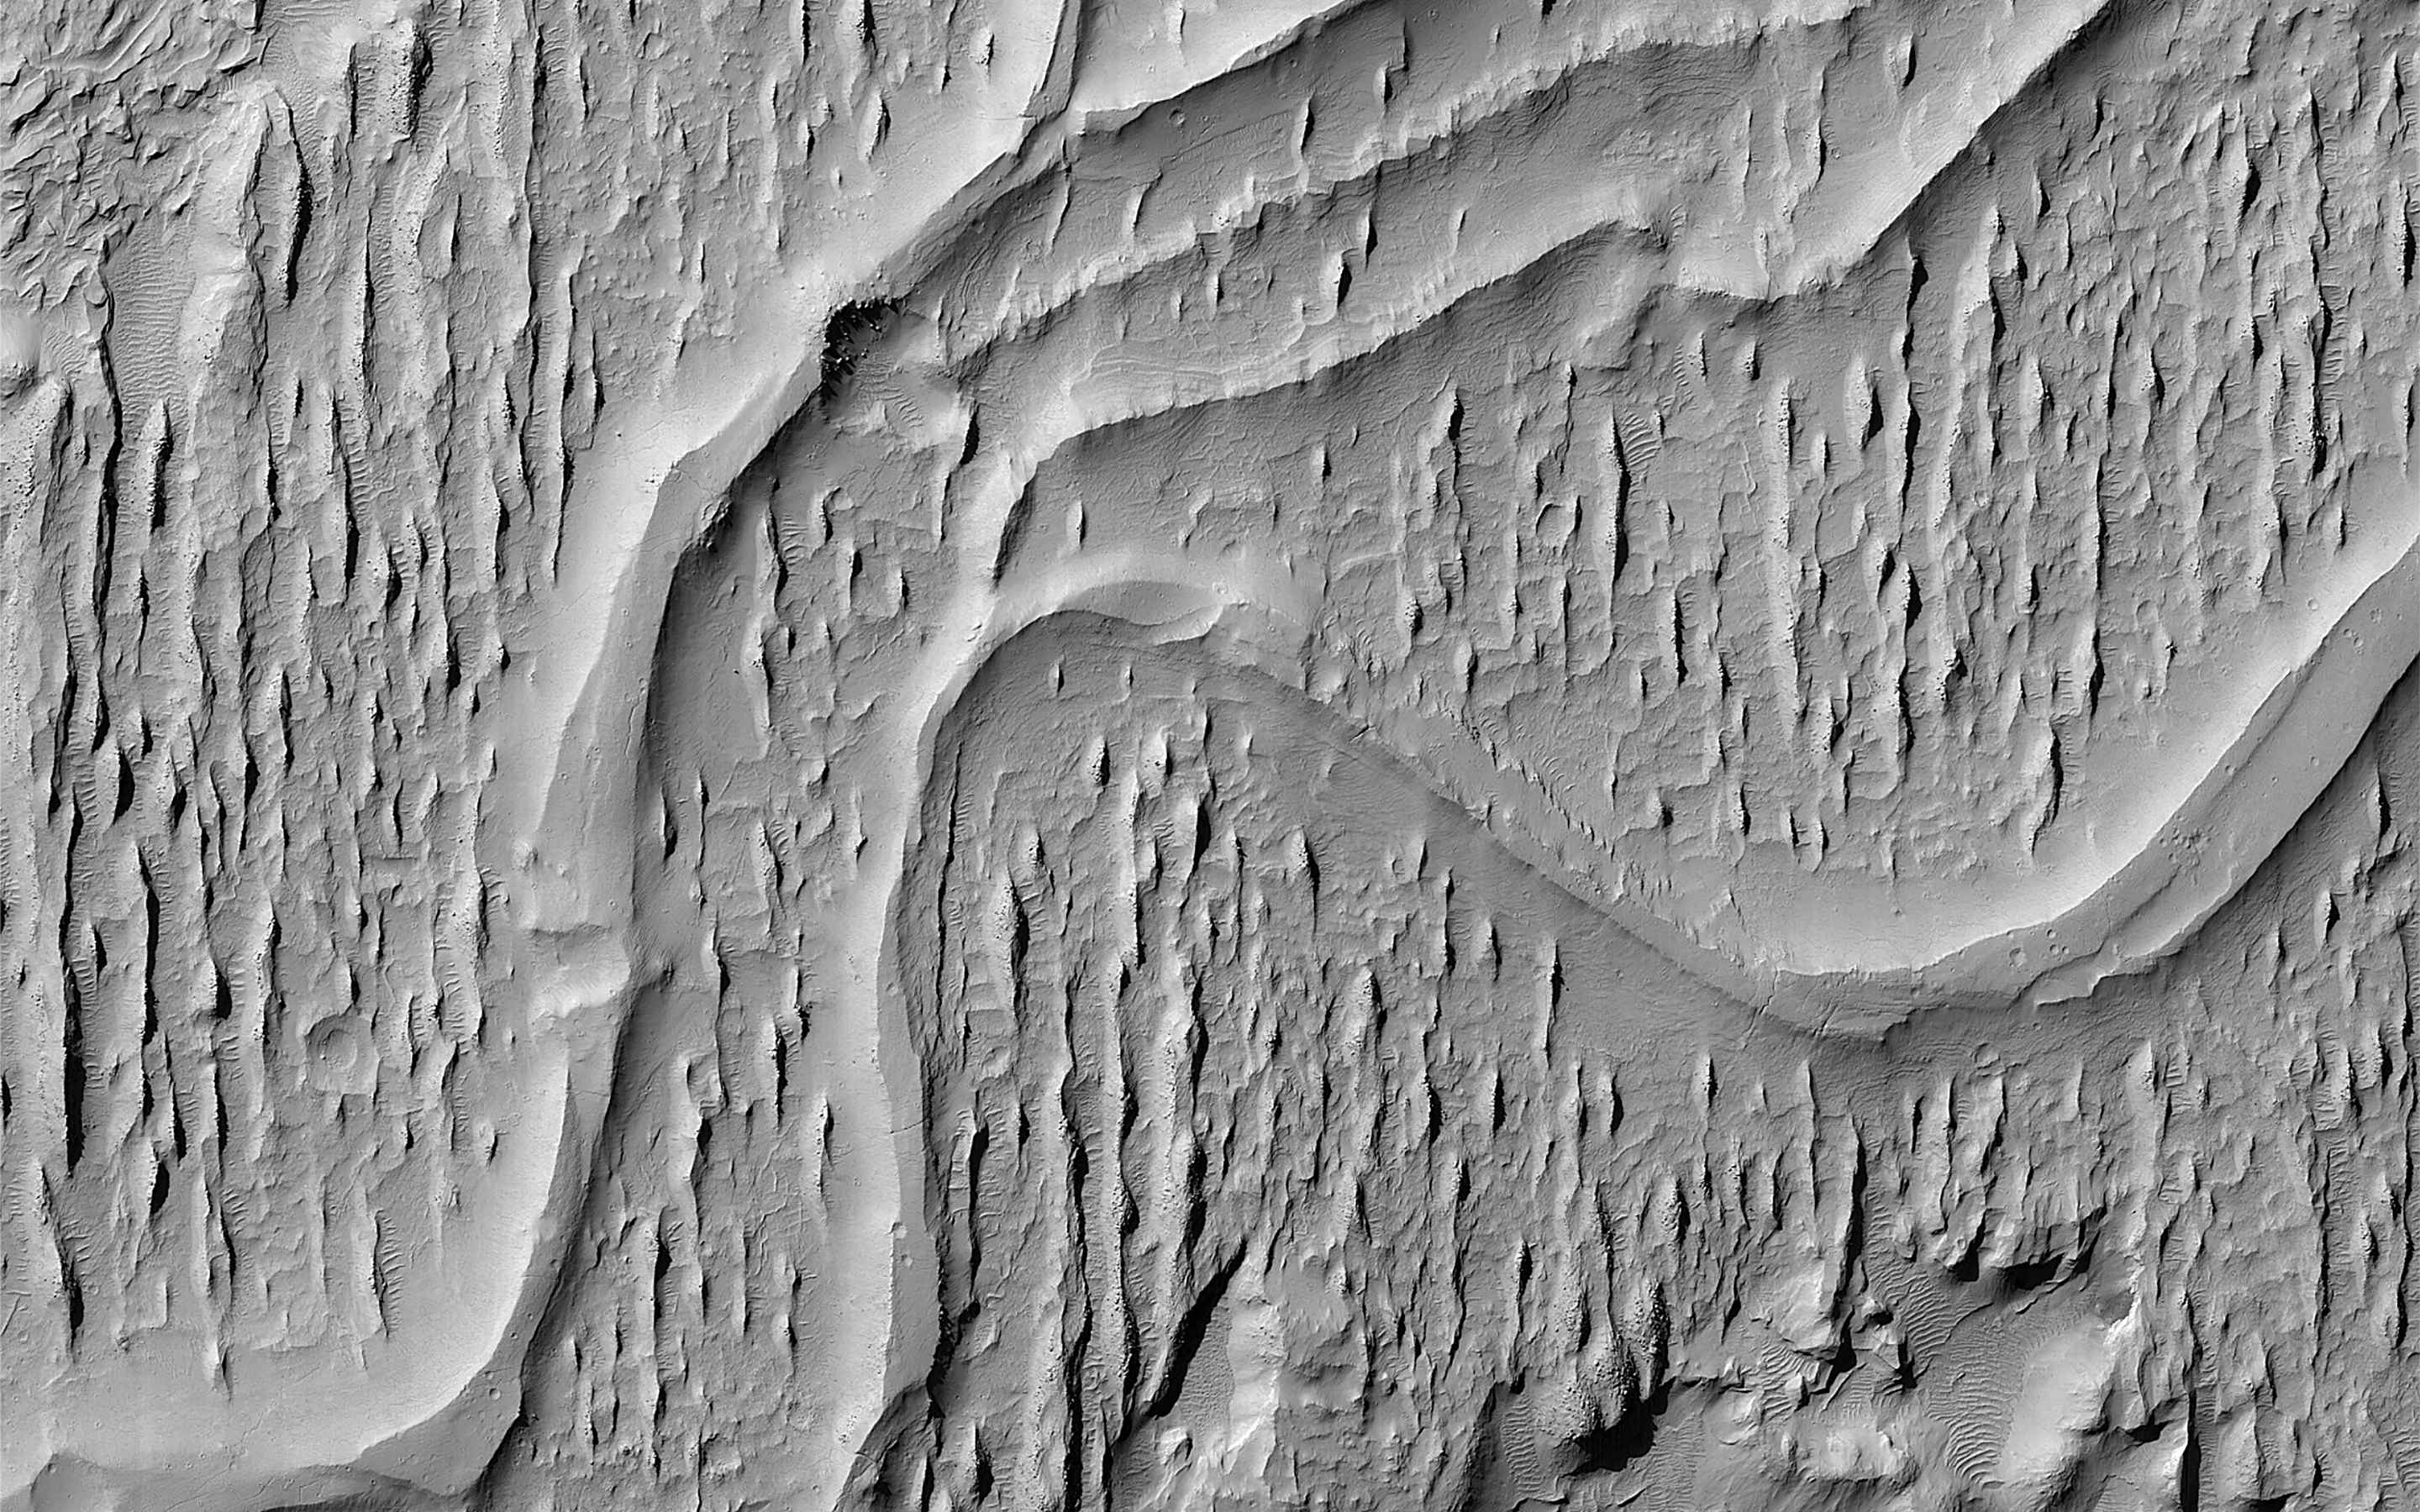

Flowing Rivers on Ancient Mars

This image of ridges in Aeolis Planum tells a story of ancient rivers and a Mars very different to that of today.

River beds often get filled with gravel and the surrounding terrain is often built up of fine-grained mud from river overflows. The gravely river bottom and the fine-grained surroundings can lead to a strange phenomenon that geologists call inverted channels. After the river disappears, the fine-grained surroundings can be easily eroded away leaving the gravely river bed as a high-standing ridge.

These ridges show the location of the old river beds in Mars’ distant past. The angle at which the ridges join together indicate that these rivers flowed from top-right to bottom-left (i.e. southwest).

The map is projected here at a scale of 50 centimeters (19.7 inches) per pixel. (The original image scale is 57.5 centimeters [22.6 inches] per pixel [with 2 x 2 binning]; objects on the order of 172 centimeters [67.7 inches] across are resolved.) North is up.

This is a stereo pair with ESP_079382_1735.

The University of Arizona, in Tucson, operates HiRISE, which was built by Ball Aerospace & Technologies Corp., in Boulder, Colorado. NASA’s Jet Propulsion Laboratory, a division of Caltech in Pasadena, California, manages the Mars Reconnaissance Orbiter Project for NASA’s Science Mission Directorate, Washington.

Credit: NASA/JPL-Caltech/University of Arizona